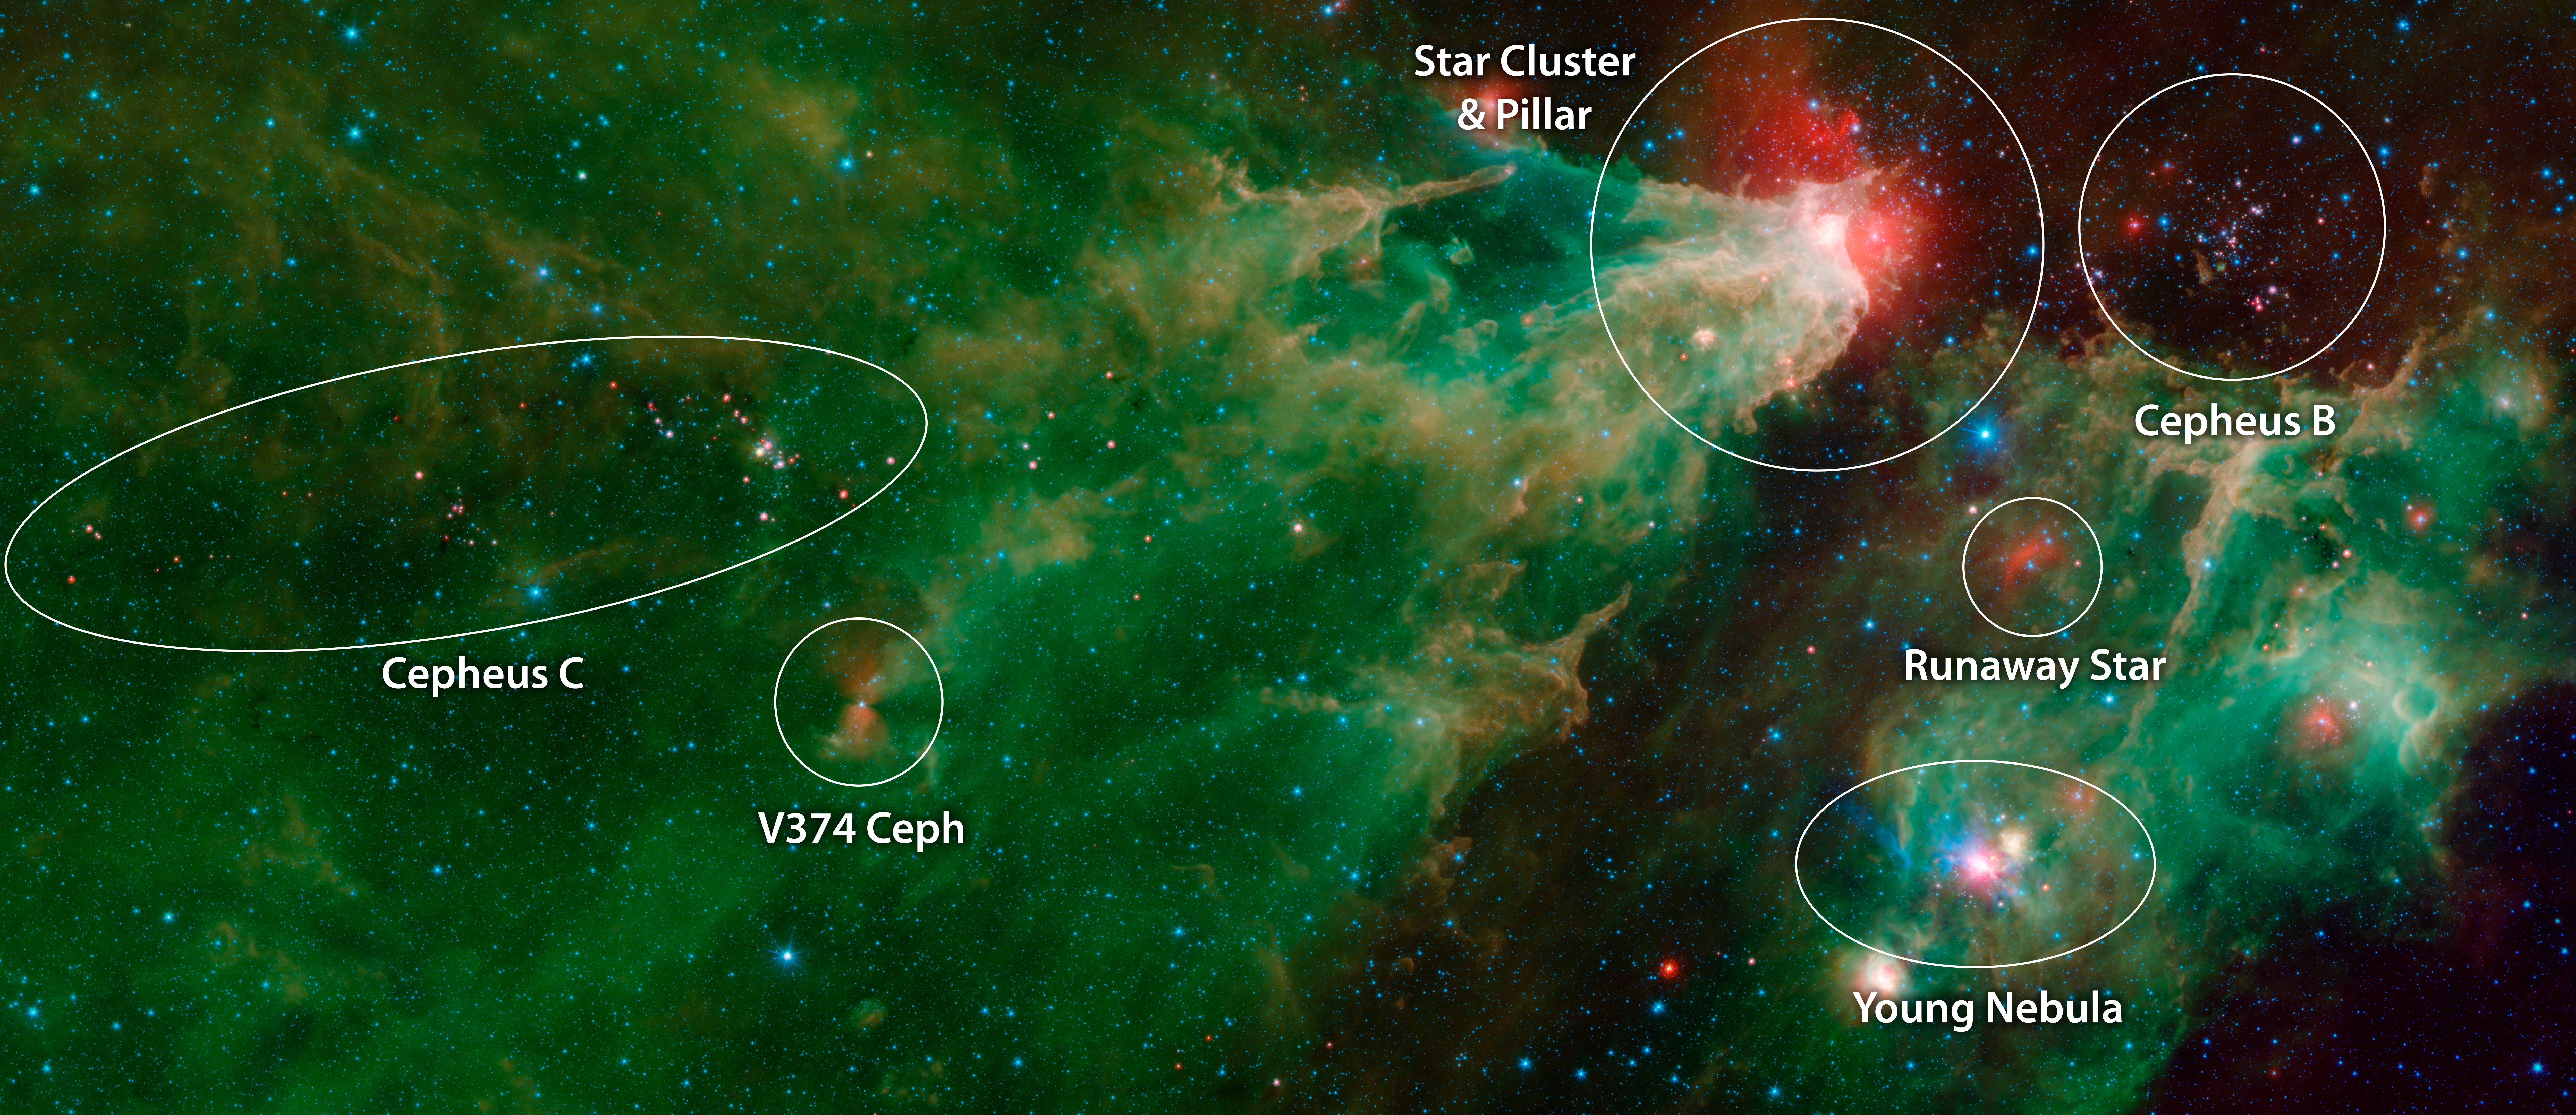

Cepheus C and Cepheus B (IRAC-MIPS Annotated)

This image was compiled using data from NASA's Spitzer Space Telescope using the Infrared Array Camera (IRAC) and the Multiband Imaging Photometer (MIPS) during Spitzer's "cold" mission, before the spacecraft's liquid helium coolant ran out in 2009. The colors correspond with IRAC wavelengths of 3.6 microns (blue), 4.5 microns (cyan) and 8 microns (green), and 24 microns (red) from the MIPS instrument.

The green-and-orange delta filling most of this image is a nebula, or a cloud of gas and dust. This region formed from a much larger cloud of gas and dust that has been carved away by radiation from stars.

The bright region at the tip of the nebula is dust that has been heated by the stars' radiation, which creates the surrounding red glow. The white color is the combination of four colors (blue, green, orange and red), each representing a different wavelength of infrared light, which is invisible to human eyes.

The massive stars illuminating this region belong to a star cluster that extends above the white spot.

On the left side of this image, a dark filament runs horizontally through the green cloud. A smattering of baby stars (the red and yellow dots) appear inside it. Known as Cepheus C, the area is a particularly dense concentration of gas and dust where infant stars form. This region is called Cepheus C because it lies in the constellation Cepheus, which can be found near the constellation Cassiopeia. Cepheus-C is about 6 light-years long, and lies about 40 light-years from the bright spot at the tip of the nebula.

The small, red hourglass shape just below Cepheus C is V374 Ceph. Astronomers studying this massive star have speculated that it might be surrounded by a nearly edge-on disk of dark, dusty material. The dark cones extending to the right and left of the star are a shadow of that disk.

The smaller nebula on the right side of the image includes a blue star crowned by a small, red arc of light. This "runaway star" is plowing through the gas and dust at a rapid clip, creating a shock wave or "bow shock" in front of itself.

Some features identified in the annotated image are more visible in the IRAC data alone.

The Jet Propulsion Laboratory in Pasadena, California, manages the Spitzer Space Telescope mission for NASA's Science Mission Directorate in Washington. Science operations are conducted at the Spitzer Science Center at Caltech in Pasadena. Space operations are based at Lockheed Martin Space Systems in Littleton, Colorado. Data are archived at the Infrared Science Archive housed at IPAC at Caltech. Caltech manages JPL for NASA.

Credit: NASA/JPL-Caltech